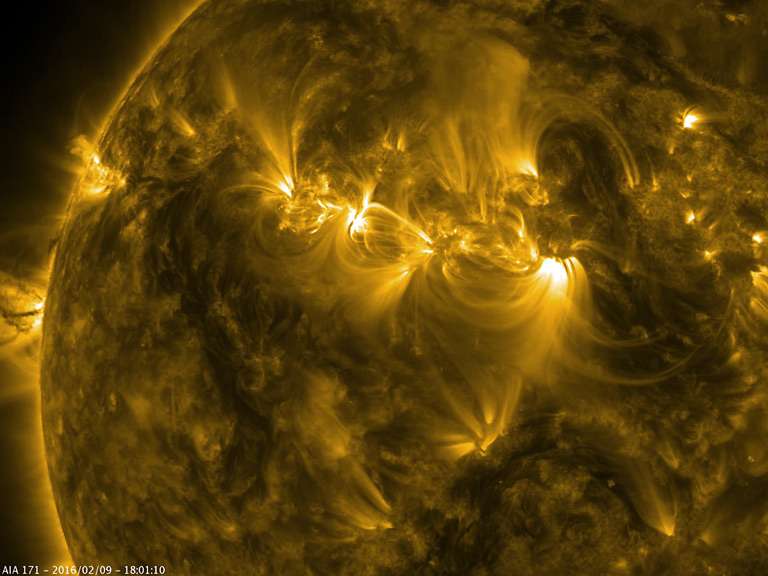

Solar Triumvirate

The magnetic field lines of three active regions in close proximity to one another interacted with each other over two and a half days (Feb. 8-10, 2016). When viewed in a wavelength of extreme ultraviolet light, the magnetic field lines are made visible by particles spinning along them. This triumvirate (in Roman history, an association of three in office or authority) gives us a great demonstration of the dynamic interactions just above the Sun’s surface. Note too the small eruption off the left edge of the Sun about half way through the clip.

Movie
PIA20474_Triumvirate171_sm.mp4
PIA20474_Triumvirate171_big.mp4

SDO is managed by NASA’s Goddard Space Flight Center, Greenbelt, Maryland, for NASA’s Science Mission Directorate, Washington. Its Atmosphere Imaging Assembly was built by the Lockheed Martin Solar Astrophysics Laboratory (LMSAL), Palo Alto, California.

Credit: NASA/GSFC/Solar Dynamics Observatory